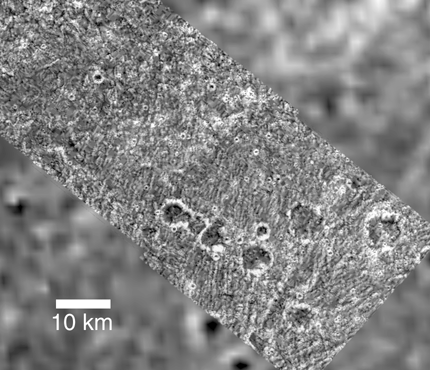

Palimpsest Secondary Craters on Ganymede

This region of grooved terrain on Jupiter’s moon Ganymede has been partially covered by ejecta from an ancient impact structure known as a palimpsest. Palimpsests are circular, bright, low relief features formed long ago by impacts into Ganymede’s surface when this surface behaved differently than it does today.

This composite of three images was obtained by the solid state imaging (CCD) system aboard NASA’s Galileo spacecraft on 6 September, 1996 (Universal Time) at a resolution of 88 meters per picture element (pixel). A lower resolution Voyager image of the same area is in the background. North is to the top. Part of this 350 kilometer (km) diameter unnamed palimpsest is visible as only a slight brightening of the surface in the upper left half of this image. The edge of the palimpsest crosses this picture from lower left to upper right.

Secondary craters 5 to 7 km across produced during the palimpsest-forming impact are visible outside the palimpsest, in the lower right half of the picture. Inside the palimpsest, short northwest-southeast trending chains of similar sized craters can be discerned but with much more difficulty, as these craters inside the palimpsest are buried by ejecta. Similarly, the southwest-northeast trending grooves seen clearly outside the palimpsest can be seen with difficulty for a short distance within the palimpsest, where they have been covered by ejecta. This shows that the edge of the palimpsest is the edge of an ejecta blanket.

Lower resolution images from the NASA’s Voyager mission in 1979 revealed the palimpsests on Ganymede, but did not provide enough detail to allow them to be understood completely. Galileo images of this and several other palimpsests on Ganymede are used in conjunction with the Voyager images to provide a more complete understanding of just how these structures formed.

The Jet Propulsion Laboratory, Pasadena, CA manages the Galileo mission for NASA’s Office of Space Science, Washington, DC. JPL is an operating division of California Institute of Technology (Caltech).

Credit: NASA/JPL/Brown University